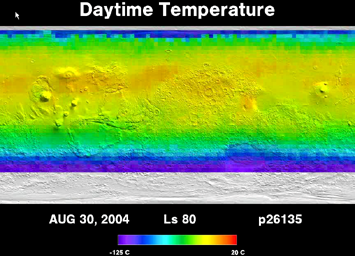

Five Years of Monitoring Mars’ Daytime Surface Temperatures (Animation)

This movie shows the daytime temperature of the surface of Mars as measured by the Thermal Emission Spectrometer instrument on NASA’s Mars Global Surveyor orbiter. These temperatures clearly show the growth and retreat of the martian northern and southern polar ice caps. The caps grow in winter and are composed of carbon dioxide ice with temperatures as low as minus 125 degrees Celsius (minus 195 degrees Fahrenheit). In the summer the caps retreat to relatively small areas around the poles. The movie also demonstrates the large difference in temperatures between the northern hemisphere’s summer (beginning when solar longitude, or Ls, is 90 degrees) and the southern hemisphere’s summer (beginning when Ls is 270 degrees). This difference is because the orbit of Mars around the Sun is more elliptical than Earth’s orbit. As on Earth, a hemisphere’s summer is when that hemisphere is tilted toward the Sun, but on Mars, the planet’s distance from the Sun varies much more than on Earth. Mars is closest to the Sun, and therefore warmest, during the southern summer season. In northern summer, when Mars’ northern hemisphere is tilted toward the Sun, the planet is farther from the Sun.

Seasons on Mars are determined by the position of Mars in its orbit around the Sun. The position is measured in degrees of solar longitude (Ls) around the orbit, beginning at 0 degrees Ls at the northern spring equinox, progressing to 90 degrees Ls at the start of northern summer, 180 degrees Ls at the fall equinox, 270 degrees Ls at the start of northern winter, and finally back to 360 degrees, or 0 degrees, Ls at the spring equinox.

The Thermal Emission Spectrometer is operated by a team led at Arizona State University, Tempe. Mars Global Surveyor left Earth on Nov. 7, 1996, and began orbiting Mars on Sept. 12, 1997. JPL, a division of the California Institute of Technology, Pasadena, manages Mars Global Surveyor for NASA’s Science Mission Directorate, Washington.

Credit: NASA/JPL/ASU